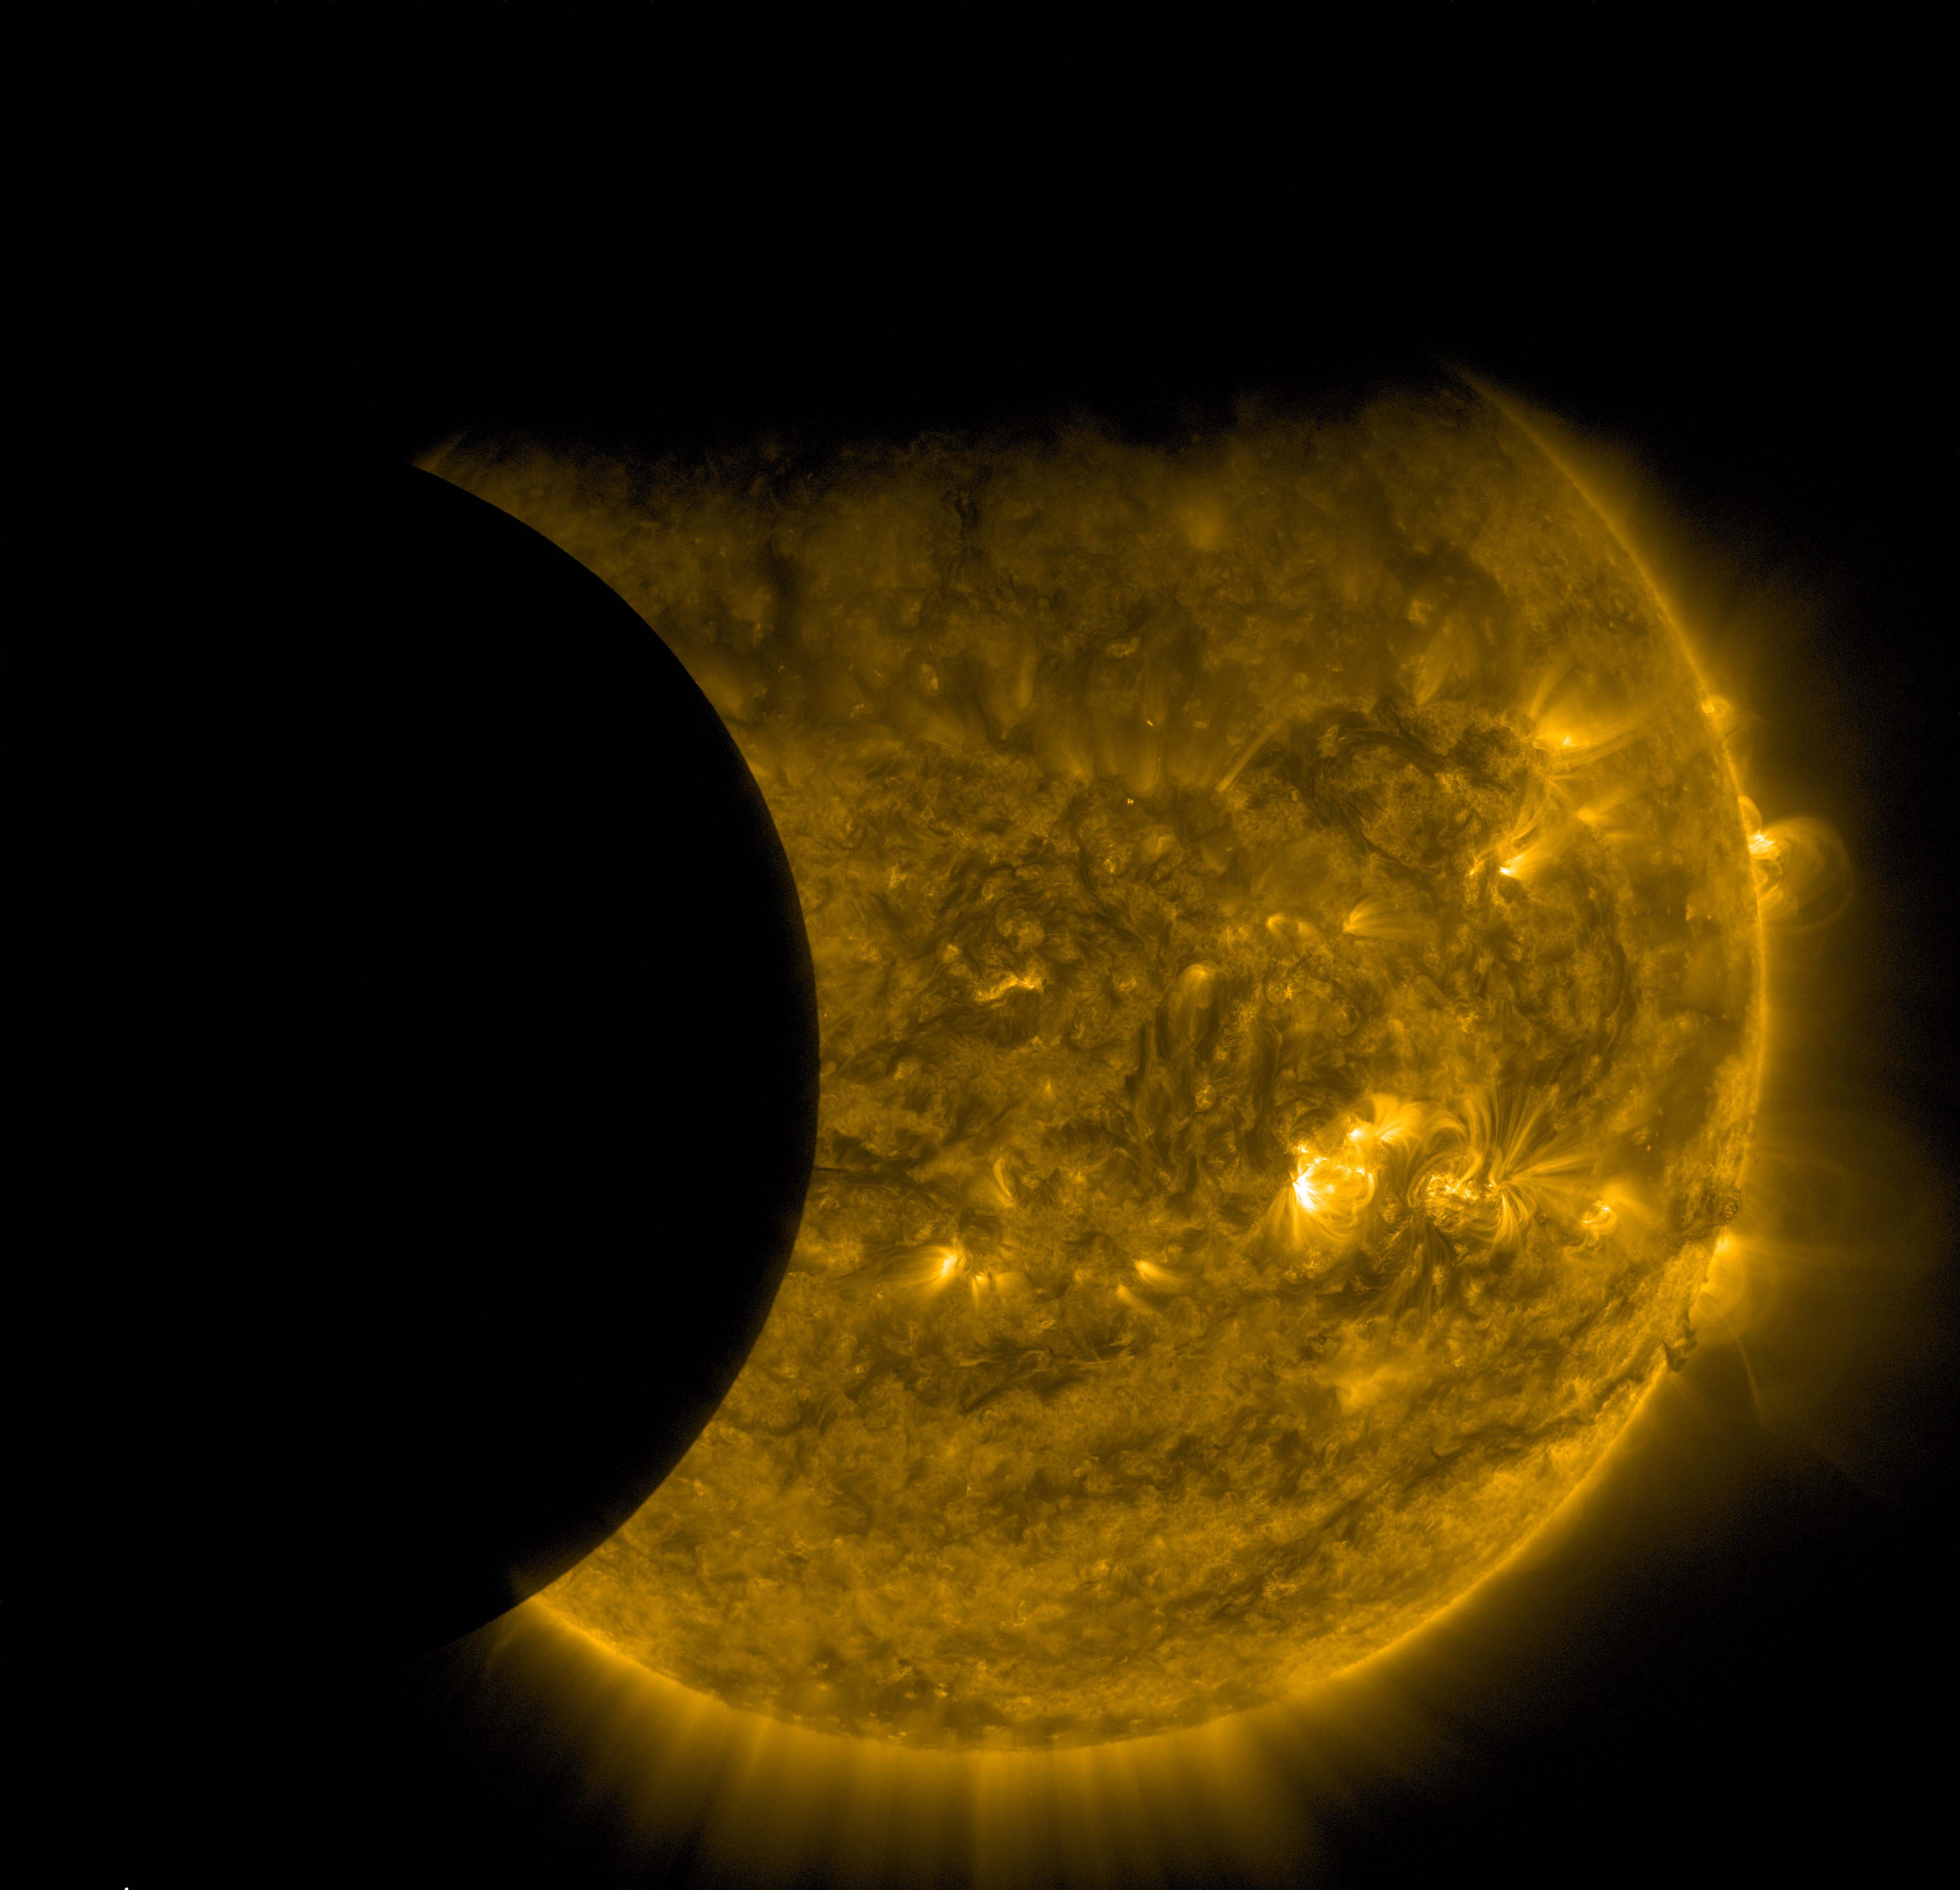

Double Photobomb

NASA’s Solar Dynamics Observatory captured this image of Earth and the moon transiting the sun together on Sept. 13, 2015. The edge of Earth, visible near the top of the frame, appears fuzzy because Earth’s atmosphere blocks different amounts of light at different altitudes. On the left, the moon’s edge is perfectly crisp, because it has no atmosphere. This image was taken in extreme ultraviolet wavelengths of 171 angstroms. Though this light is invisible to our eyes, it is typically colorized in gold.

Credit: NASA/SDO